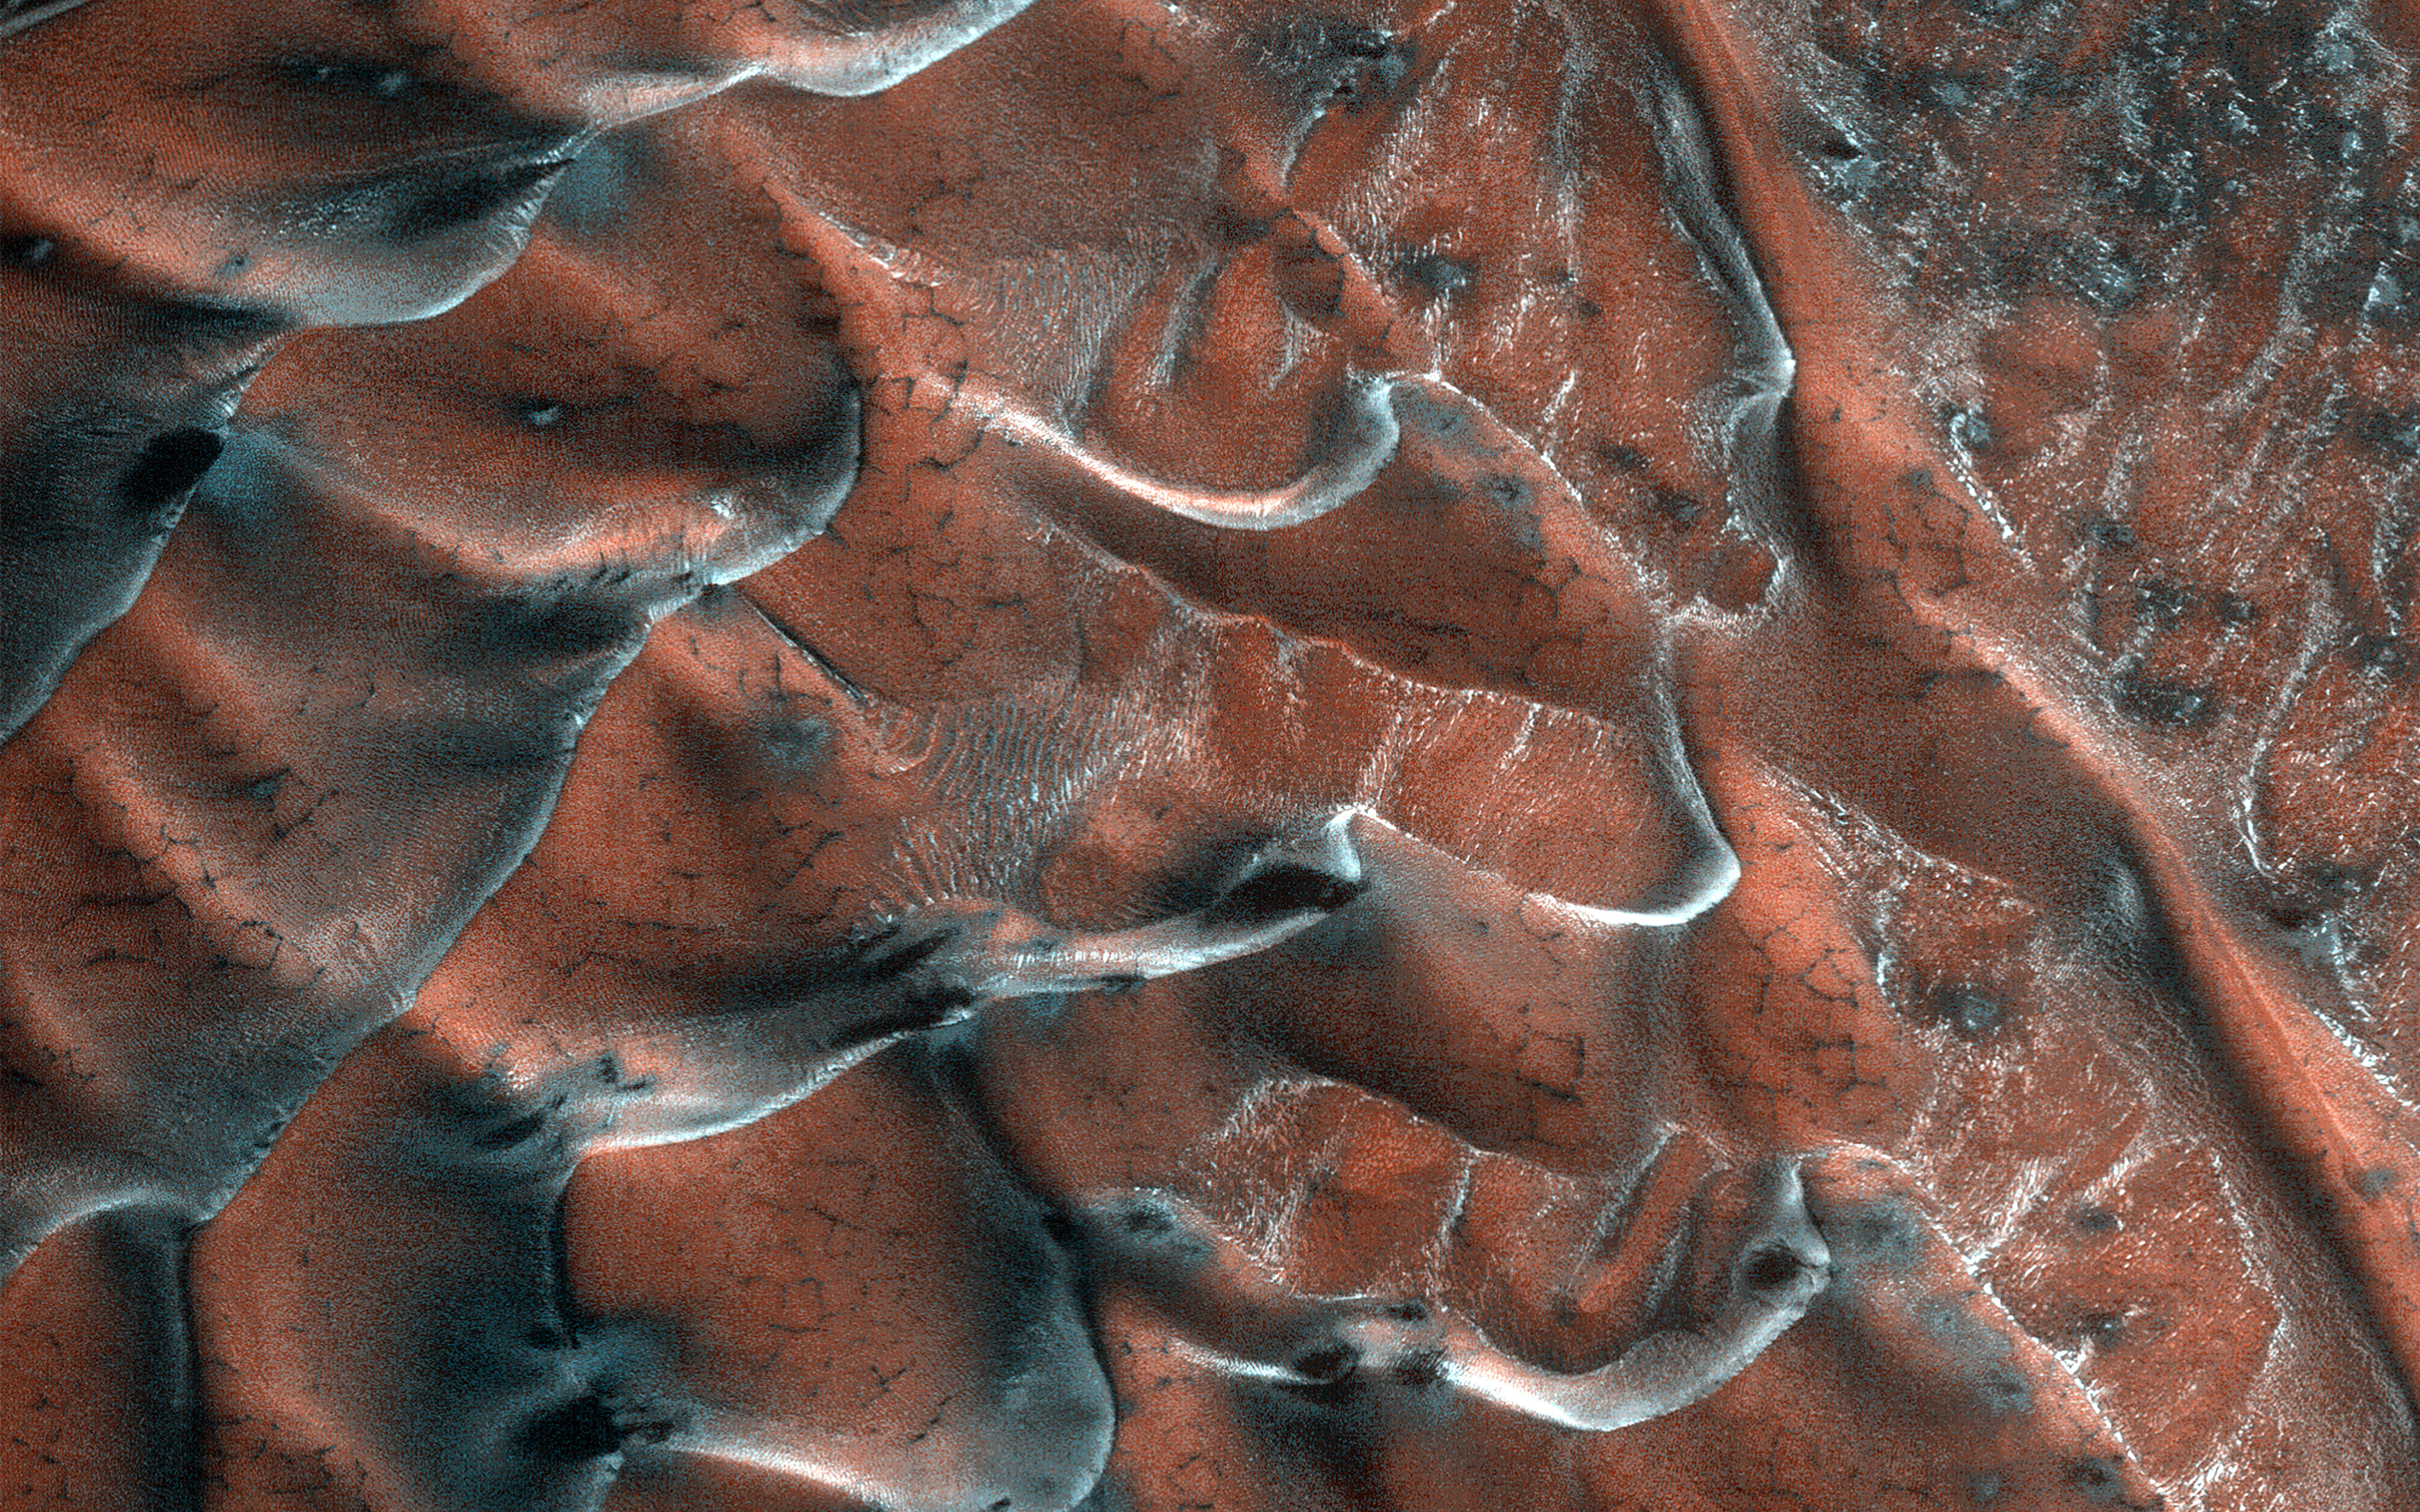

Frosty Sand Dunes of Mars

A field of sand dunes occupies this frosty 5-kilometer diameter crater in the high-latitudes of the northern plains of Mars. Some dunes have separated from the main field and appear to be climbing up the crater slope along a gully-like form.

The surface of the main dune field is characterized by a series of dark-toned polygonal patterns. These may be the result of seasonal frost processes. Several of the steeper dune slopes, pointing in the downwind direction, host narrow furrows suggesting the start of gully formation.

The crater floor contains a variety of textures, including lobate and striped patterns that indicate seasonal thaw caused by sublimating ice. Broad downslope movement of materials on the crater slopes opposite the dune field superficially resemble gullies, except that they are generally not defined by distinctive alcoves, incised channels, or sediment aprons. These are the hallmarks of gullies elsewhere on the planet.

The map is projected here at a scale of 50 centimeters (19.7 inches) per pixel. (The original image scale is 63.6 centimeters [25.0 inches] per pixel [with 2 x 2 binning]; objects on the order of 191 centimeters [75.2 inches] across are resolved.) North is up.

The University of Arizona, in Tucson, operates HiRISE, which was built by Ball Aerospace & Technologies Corp., in Boulder, Colorado. NASA’s Jet Propulsion Laboratory, a division of Caltech in Pasadena, California, manages the Mars Reconnaissance Orbiter Project for NASA’s Science Mission Directorate, Washington.

Credit: NASA/JPL-Caltech/University of Arizona